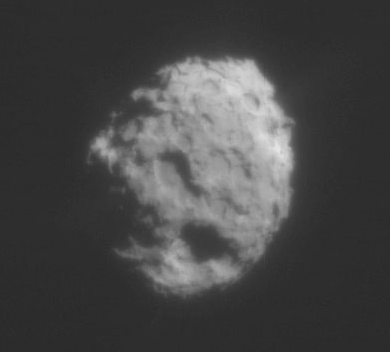

Comet Wild 2 Up Close and Personal

On January 2, 2004 NASA’s Stardust spacecraft made a close flyby of comet Wild 2 (pronounced “Vilt-2”). Among the equipment the spacecraft carried on board was a navigation camera. This is the 34th of the 72 images taken by Stardust’s navigation camera during close encounter. The exposure time was 10 milliseconds. The two frames are actually of 1 single exposure. The frame on the left depicts the comet as the human eye would see it. The frame on the right depicts the same image but “stretched” so that the faint jets emanating from Wild 2 can be plainly seen. Comet Wild 2 is about five kilometers (3.1 miles) in diameter.

Credit: NASA/JPL-Caltech